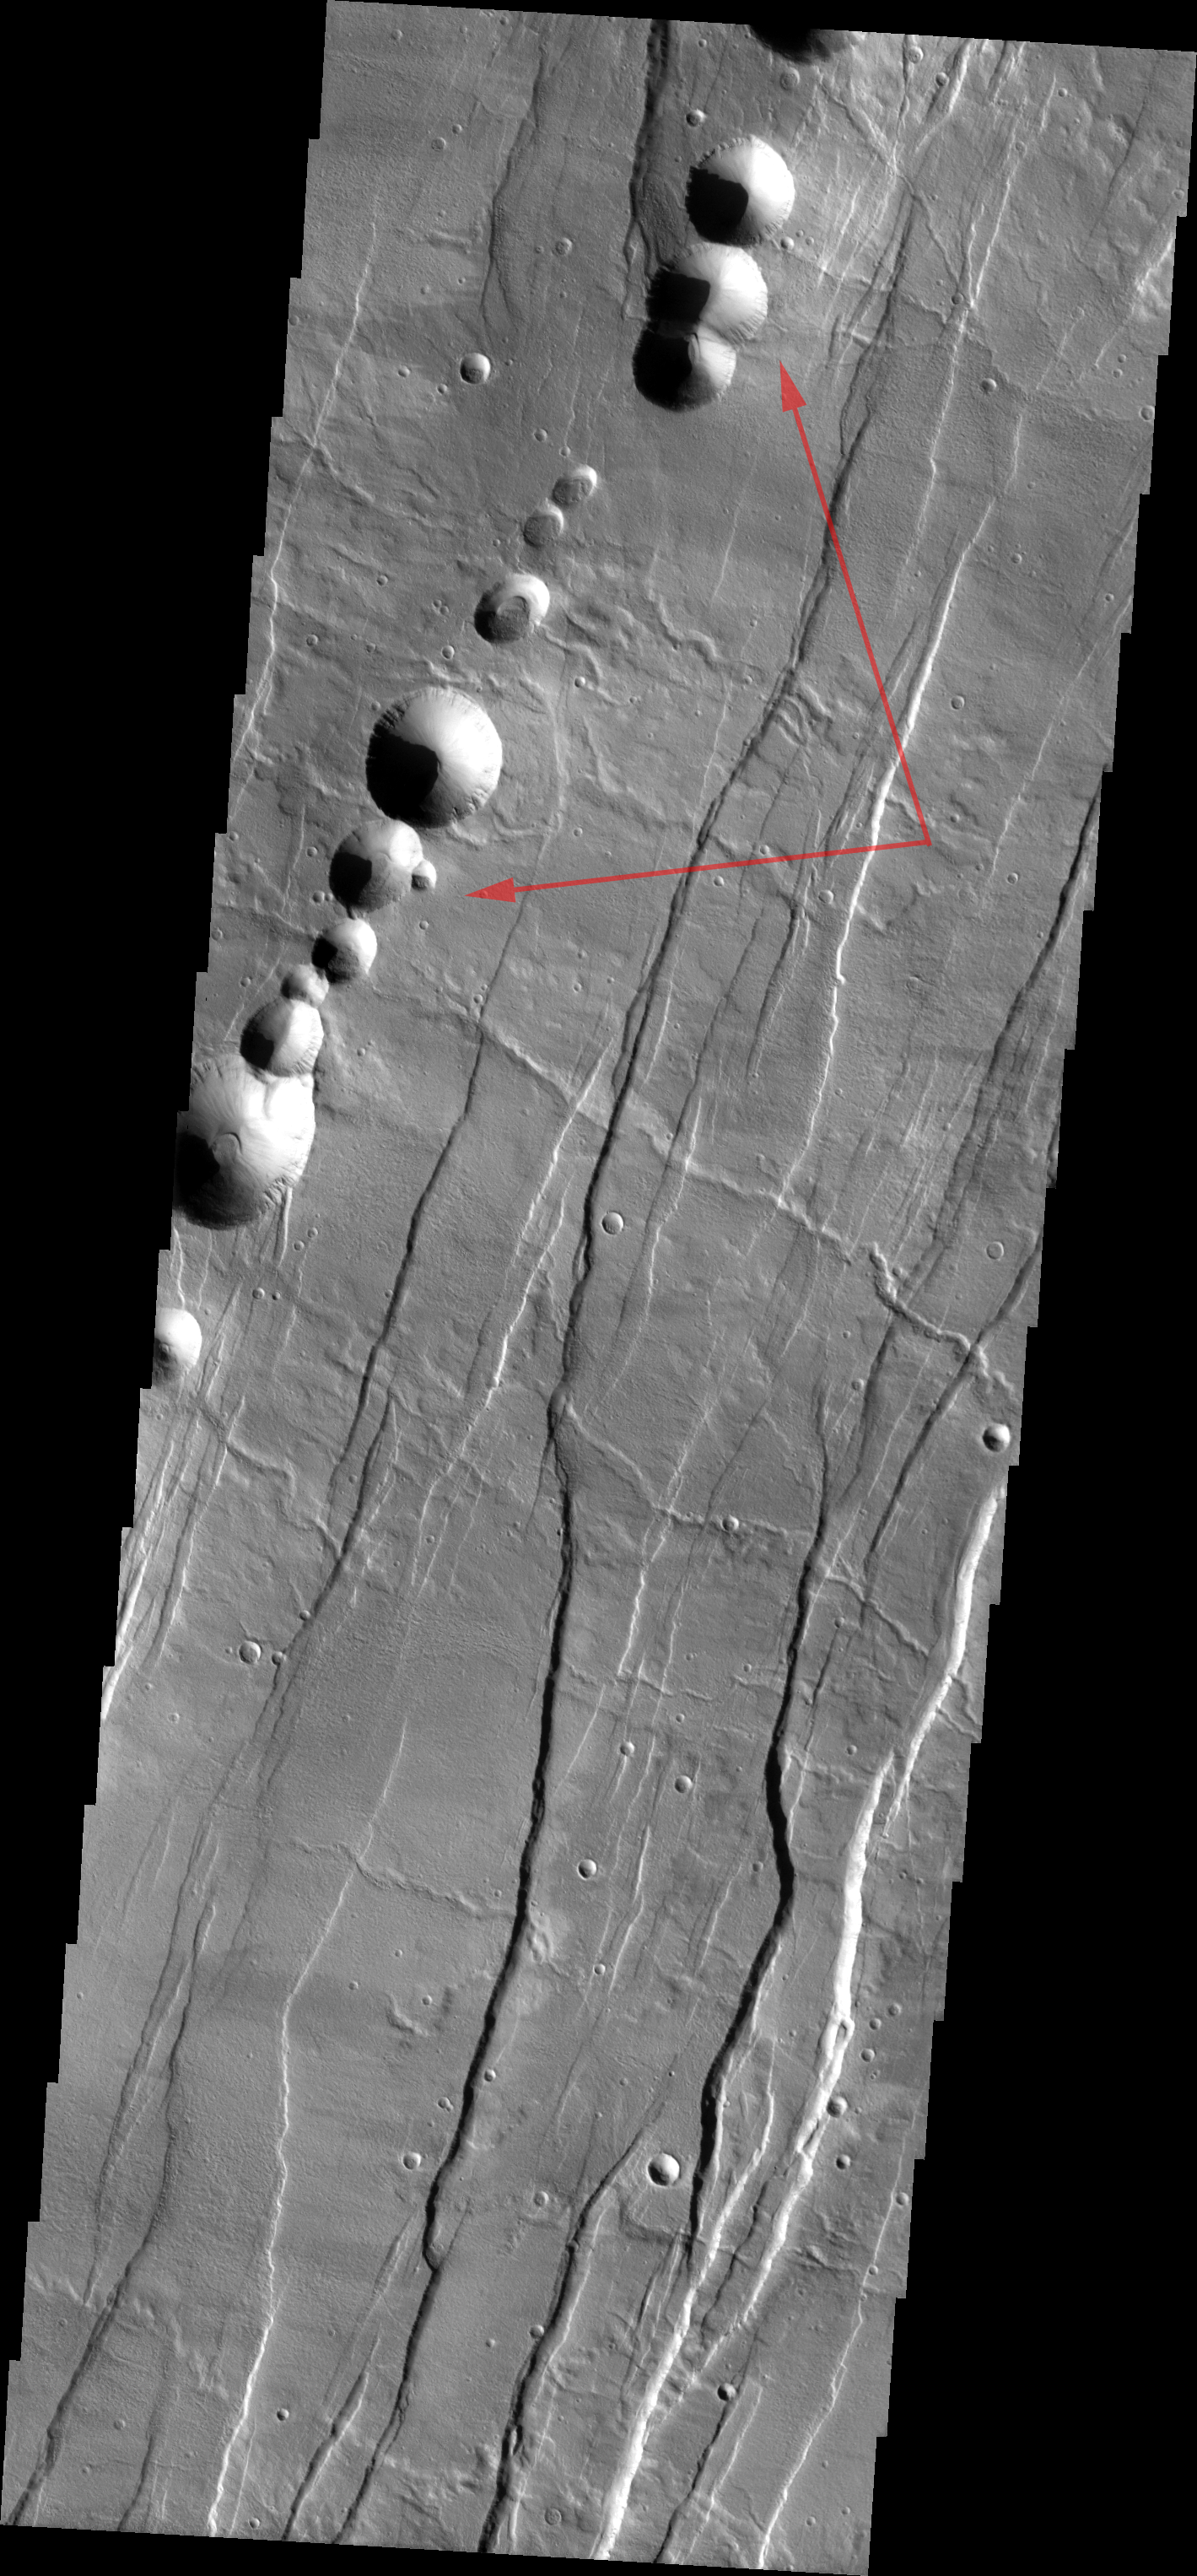

Acheron Catena

Released August 24, 2004

The THEMIS Image of the Day will be exploring the nomenclature of Mars for the next three weeks.

Acheron Catera

Catera: chain of cratersAcheron: river of woe. Acheron is one of the nine rivers separating Hades from the land of the living. It is across Acheron that Charon ferries the dead. Cerberus guards this river. If a person is not buried correctly, or does not have the fare to pay Charon, his/her soul is doomed to wander the banks of Acheron forever.
Acheron Catena is a line of craters found on the flanks of Alba Patera — a very old volcano. The majority of the craters appear to have formed by collapse.

Nomenclature Fact of the Day: Earth’s Moon is the only body in the solar system (besides Earth) that uses the descriptor Oceanus.

Image information: VIS instrument. Latitude 38.2, Longitude 256.2 East (103.8 West). 19 meter/pixel resolution.

Note: this THEMIS visual image has not been radiometrically nor geometrically calibrated for this preliminary release. An empirical correction has been performed to remove instrumental effects. A linear shift has been applied in the cross-track and down-track direction to approximate spacecraft and planetary motion. Fully calibrated and geometrically projected images will be released through the Planetary Data System in accordance with Project policies at a later time.

NASA’s Jet Propulsion Laboratory manages the 2001 Mars Odyssey mission for NASA’s Office of Space Science, Washington, D.C. The Thermal Emission Imaging System (THEMIS) was developed by Arizona State University, Tempe, in collaboration with Raytheon Santa Barbara Remote Sensing. The THEMIS investigation is led by Dr. Philip Christensen at Arizona State University. Lockheed Martin Astronautics, Denver, is the prime contractor for the Odyssey project, and developed and built the orbiter. Mission operations are conducted jointly from Lockheed Martin and from JPL, a division of the California Institute of Technology in Pasadena.

Credit: NASA/JPL/Arizona State University